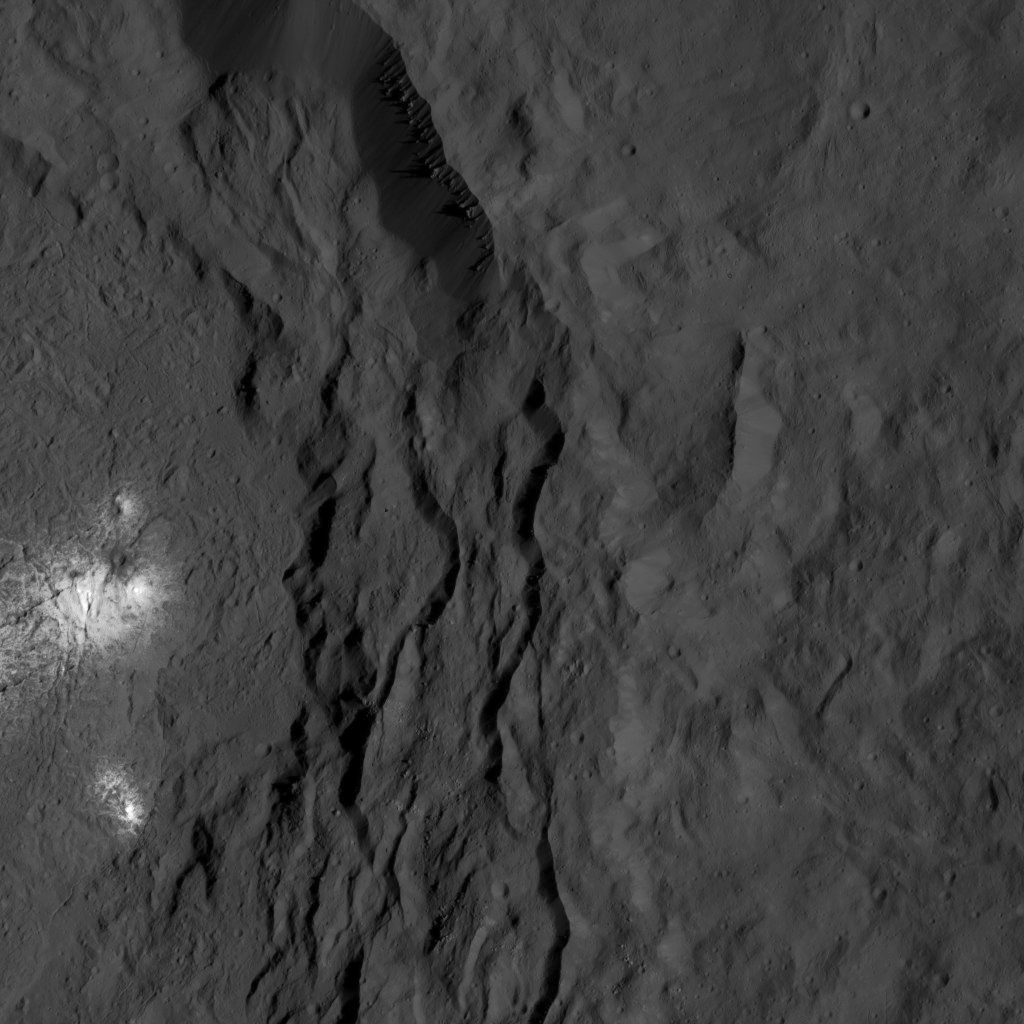

Dawn LAMO Image 131

A cluster of bright areas in Ceres’ Occator Crater are seen in this image from NASA’s Dawn spacecraft. These areas are not as bright as the material at the center of the crater. An enhanced-color view of the crater’s central pit and these smaller bright areas can be found at PIA20355.

Dawn took this image on June 16, 2016, from its low-altitude mapping orbit, at a distance of about 240 miles (385 kilometers) above the surface. The image resolution is 120 feet (35 meters) per pixel.

Dawn’s mission is managed by JPL for NASA’s Science Mission Directorate in Washington. Dawn is a project of the directorate’s Discovery Program, managed by NASA’s Marshall Space Flight Center in Huntsville, Alabama. UCLA is responsible for overall Dawn mission science. Orbital ATK, Inc., in Dulles, Virginia, designed and built the spacecraft. The German Aerospace Center, the Max Planck Institute for Solar System Research, the Italian Space Agency and the Italian National Astrophysical Institute are international partners on the mission team.

Credit: NASA/JPL-Caltech/UCLA/MPS/DLR/IDA